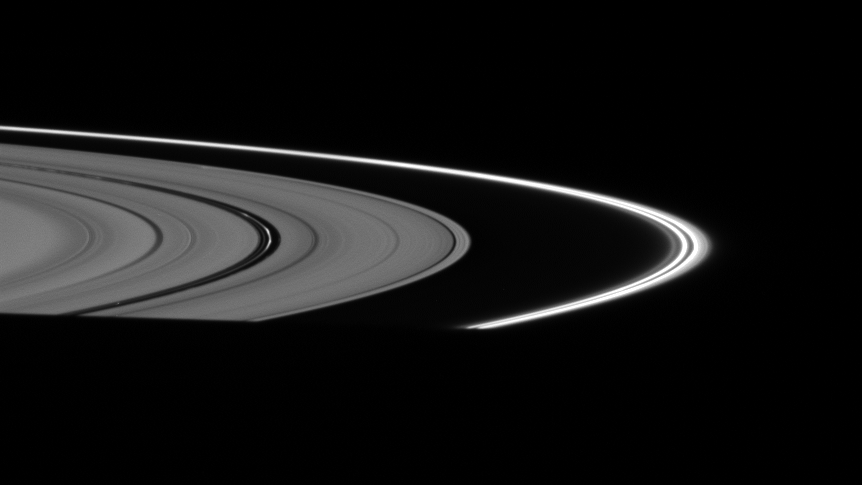

Bright “Dust”

The fine, dust-sized particles of ice in the F ring and Encke Gap ringlets appear relatively bright, with the rings positioned almost directly between the Cassini spacecraft and the Sun.

This view looks toward the unilluminated side of the rings from about 2 degrees above the ringplane. At bottom, the planet’s shadow casts the rings into darkness.

The image was taken in visible light with the Cassini spacecraft wide-angle camera on Oct. 24, 2007. The view was obtained at a distance of approximately 298,000 kilometers (185,000 miles) from Saturn and at a Sun-Saturn-spacecraft, or phase, angle of 152 degrees. Image scale is 14 kilometers (9 miles) per pixel.

The Cassini-Huygens mission is a cooperative project of NASA, the European Space Agency and the Italian Space Agency. The Jet Propulsion Laboratory, a division of the California Institute of Technology in Pasadena, manages the mission for NASA’s Science Mission Directorate, Washington, D.C. The Cassini orbiter and its two onboard cameras were designed, developed and assembled at JPL. The imaging operations center is based at the Space Science Institute in Boulder, Colo.

Credit: NASA/JPL/Space Science Institute